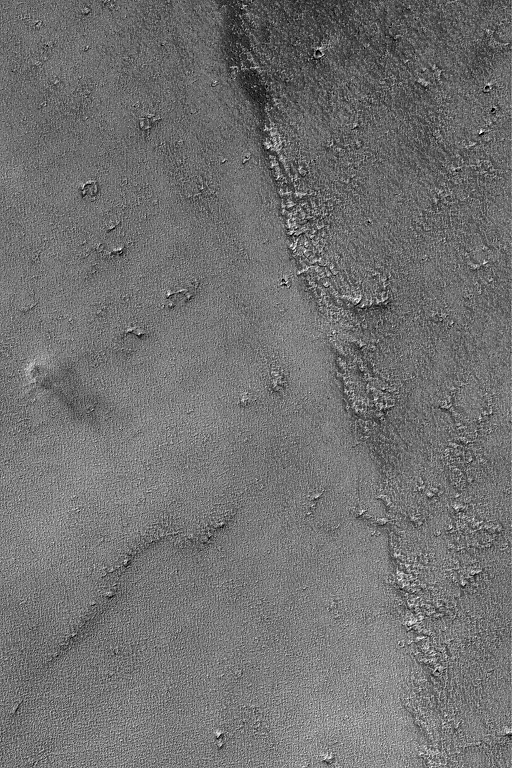

Syrian Dust Devil

This Mars Global Surveyor (MGS) Mars Orbiter Camera (MOC) image shows a dust devil in far western Syria Planum. The dust devil is located near the left-center of the image. It is casting a shadow toward the lower right (southeast).

Location near: 14.5°S, 109.6°W
Image width: ~3 km (~1.9 mi)
Illumination from: upper left
Season: Southern Winter

Credit: NASA/JPL/Malin Space Science Systems